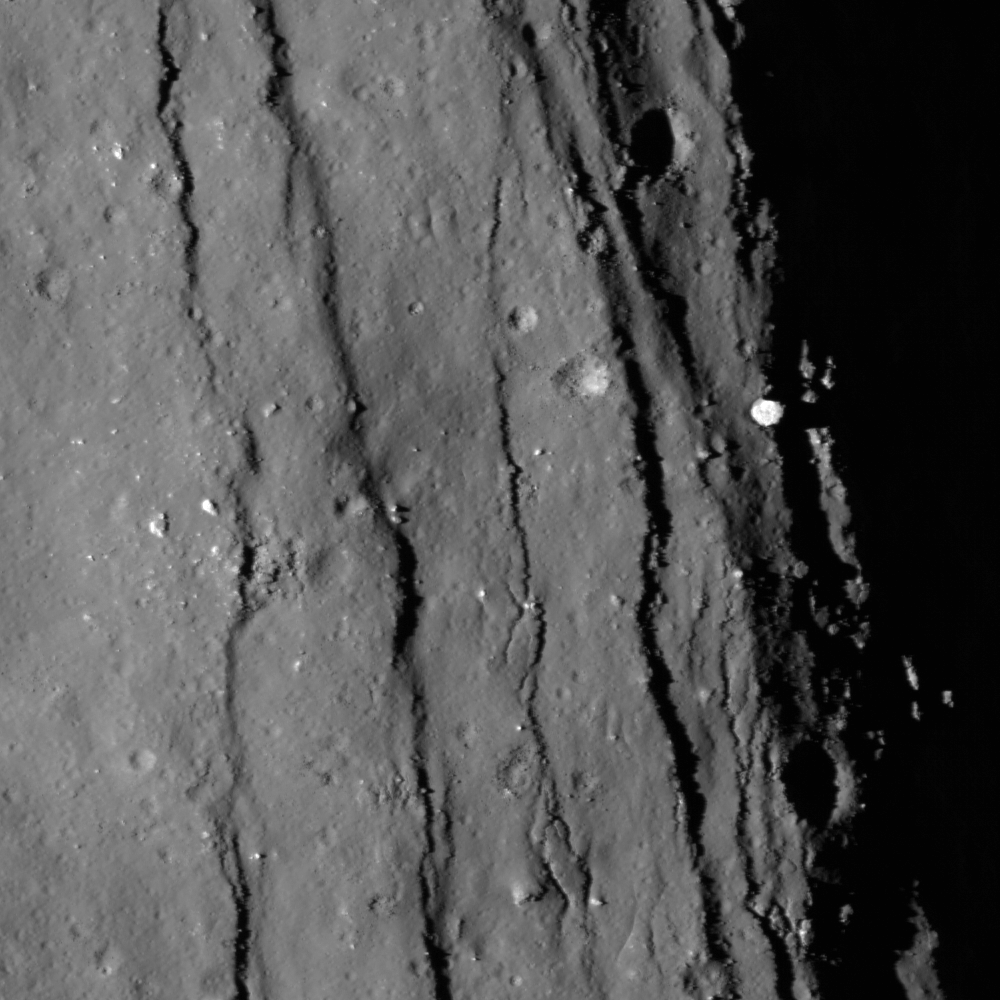

Necho’s Terraces

Closeup view of the spectacular western terrace of Necho crater. NAC image M134388215R; scene width is 660 meters, or 2165 feet.

NASA’s Goddard Space Flight Center built and manages the mission for the Exploration Systems Mission Directorate at NASA Headquarters in Washington. The Lunar Reconnaissance Orbiter Camera was designed to acquire data for landing site certification and to conduct polar illumination studies and global mapping. Operated by Arizona State University, LROC consists of a pair of narrow-angle cameras (NAC) and a single wide-angle camera (WAC). The mission is expected to return over 70 terabytes of image data.

Credit: NASA/GSFC/Arizona State University